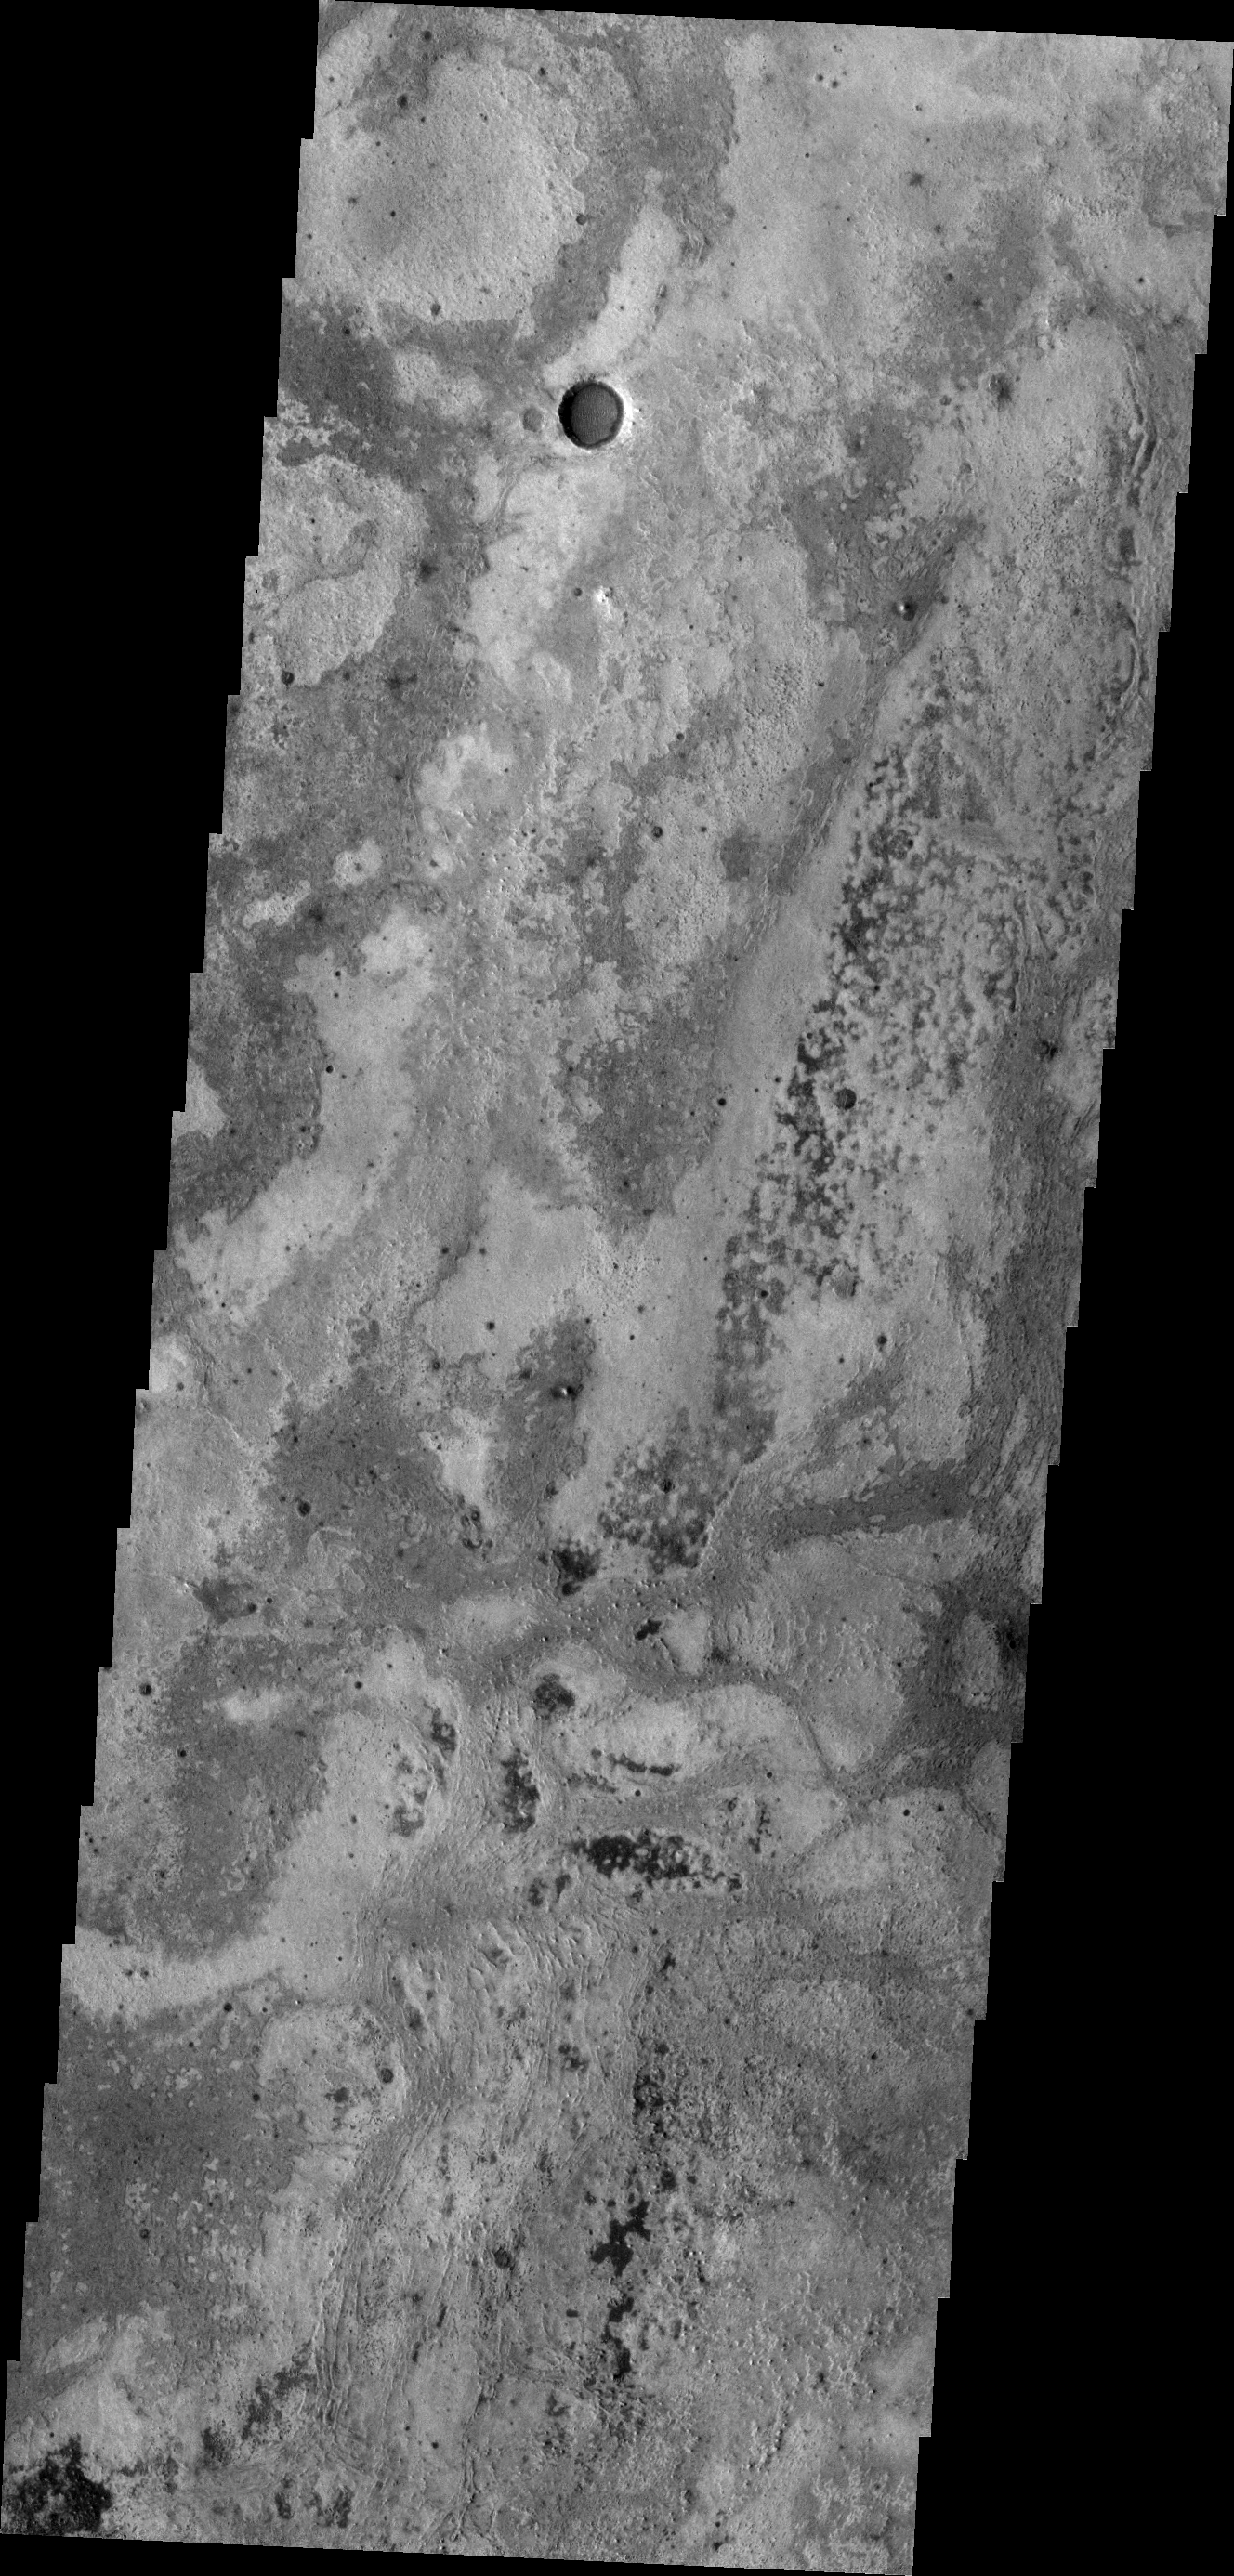

Meridiani

This VIS image shows part of the Meridiani Terra region.

Image information: VIS instrument. Latitude 0.9N, Longitude 4.6E. 18 meter/pixel resolution.

Please see the THEMIS Data Citation Note for details on crediting THEMIS images.

Note: this THEMIS visual image has not been radiometrically nor geometrically calibrated for this preliminary release. An empirical correction has been performed to remove instrumental effects. A linear shift has been applied in the cross-track and down-track direction to approximate spacecraft and planetary motion. Fully calibrated and geometrically projected images will be released through the Planetary Data System in accordance with Project policies at a later time.

NASA’s Jet Propulsion Laboratory manages the 2001 Mars Odyssey mission for NASA’s Office of Space Science, Washington, D.C. The Thermal Emission Imaging System (THEMIS) was developed by Arizona State University, Tempe, in collaboration with Raytheon Santa Barbara Remote Sensing. The THEMIS investigation is led by Dr. Philip Christensen at Arizona State University. Lockheed Martin Astronautics, Denver, is the prime contractor for the Odyssey project, and developed and built the orbiter. Mission operations are conducted jointly from Lockheed Martin and from JPL, a division of the California Institute of Technology in Pasadena.

Credit: NASA/JPL/ASU